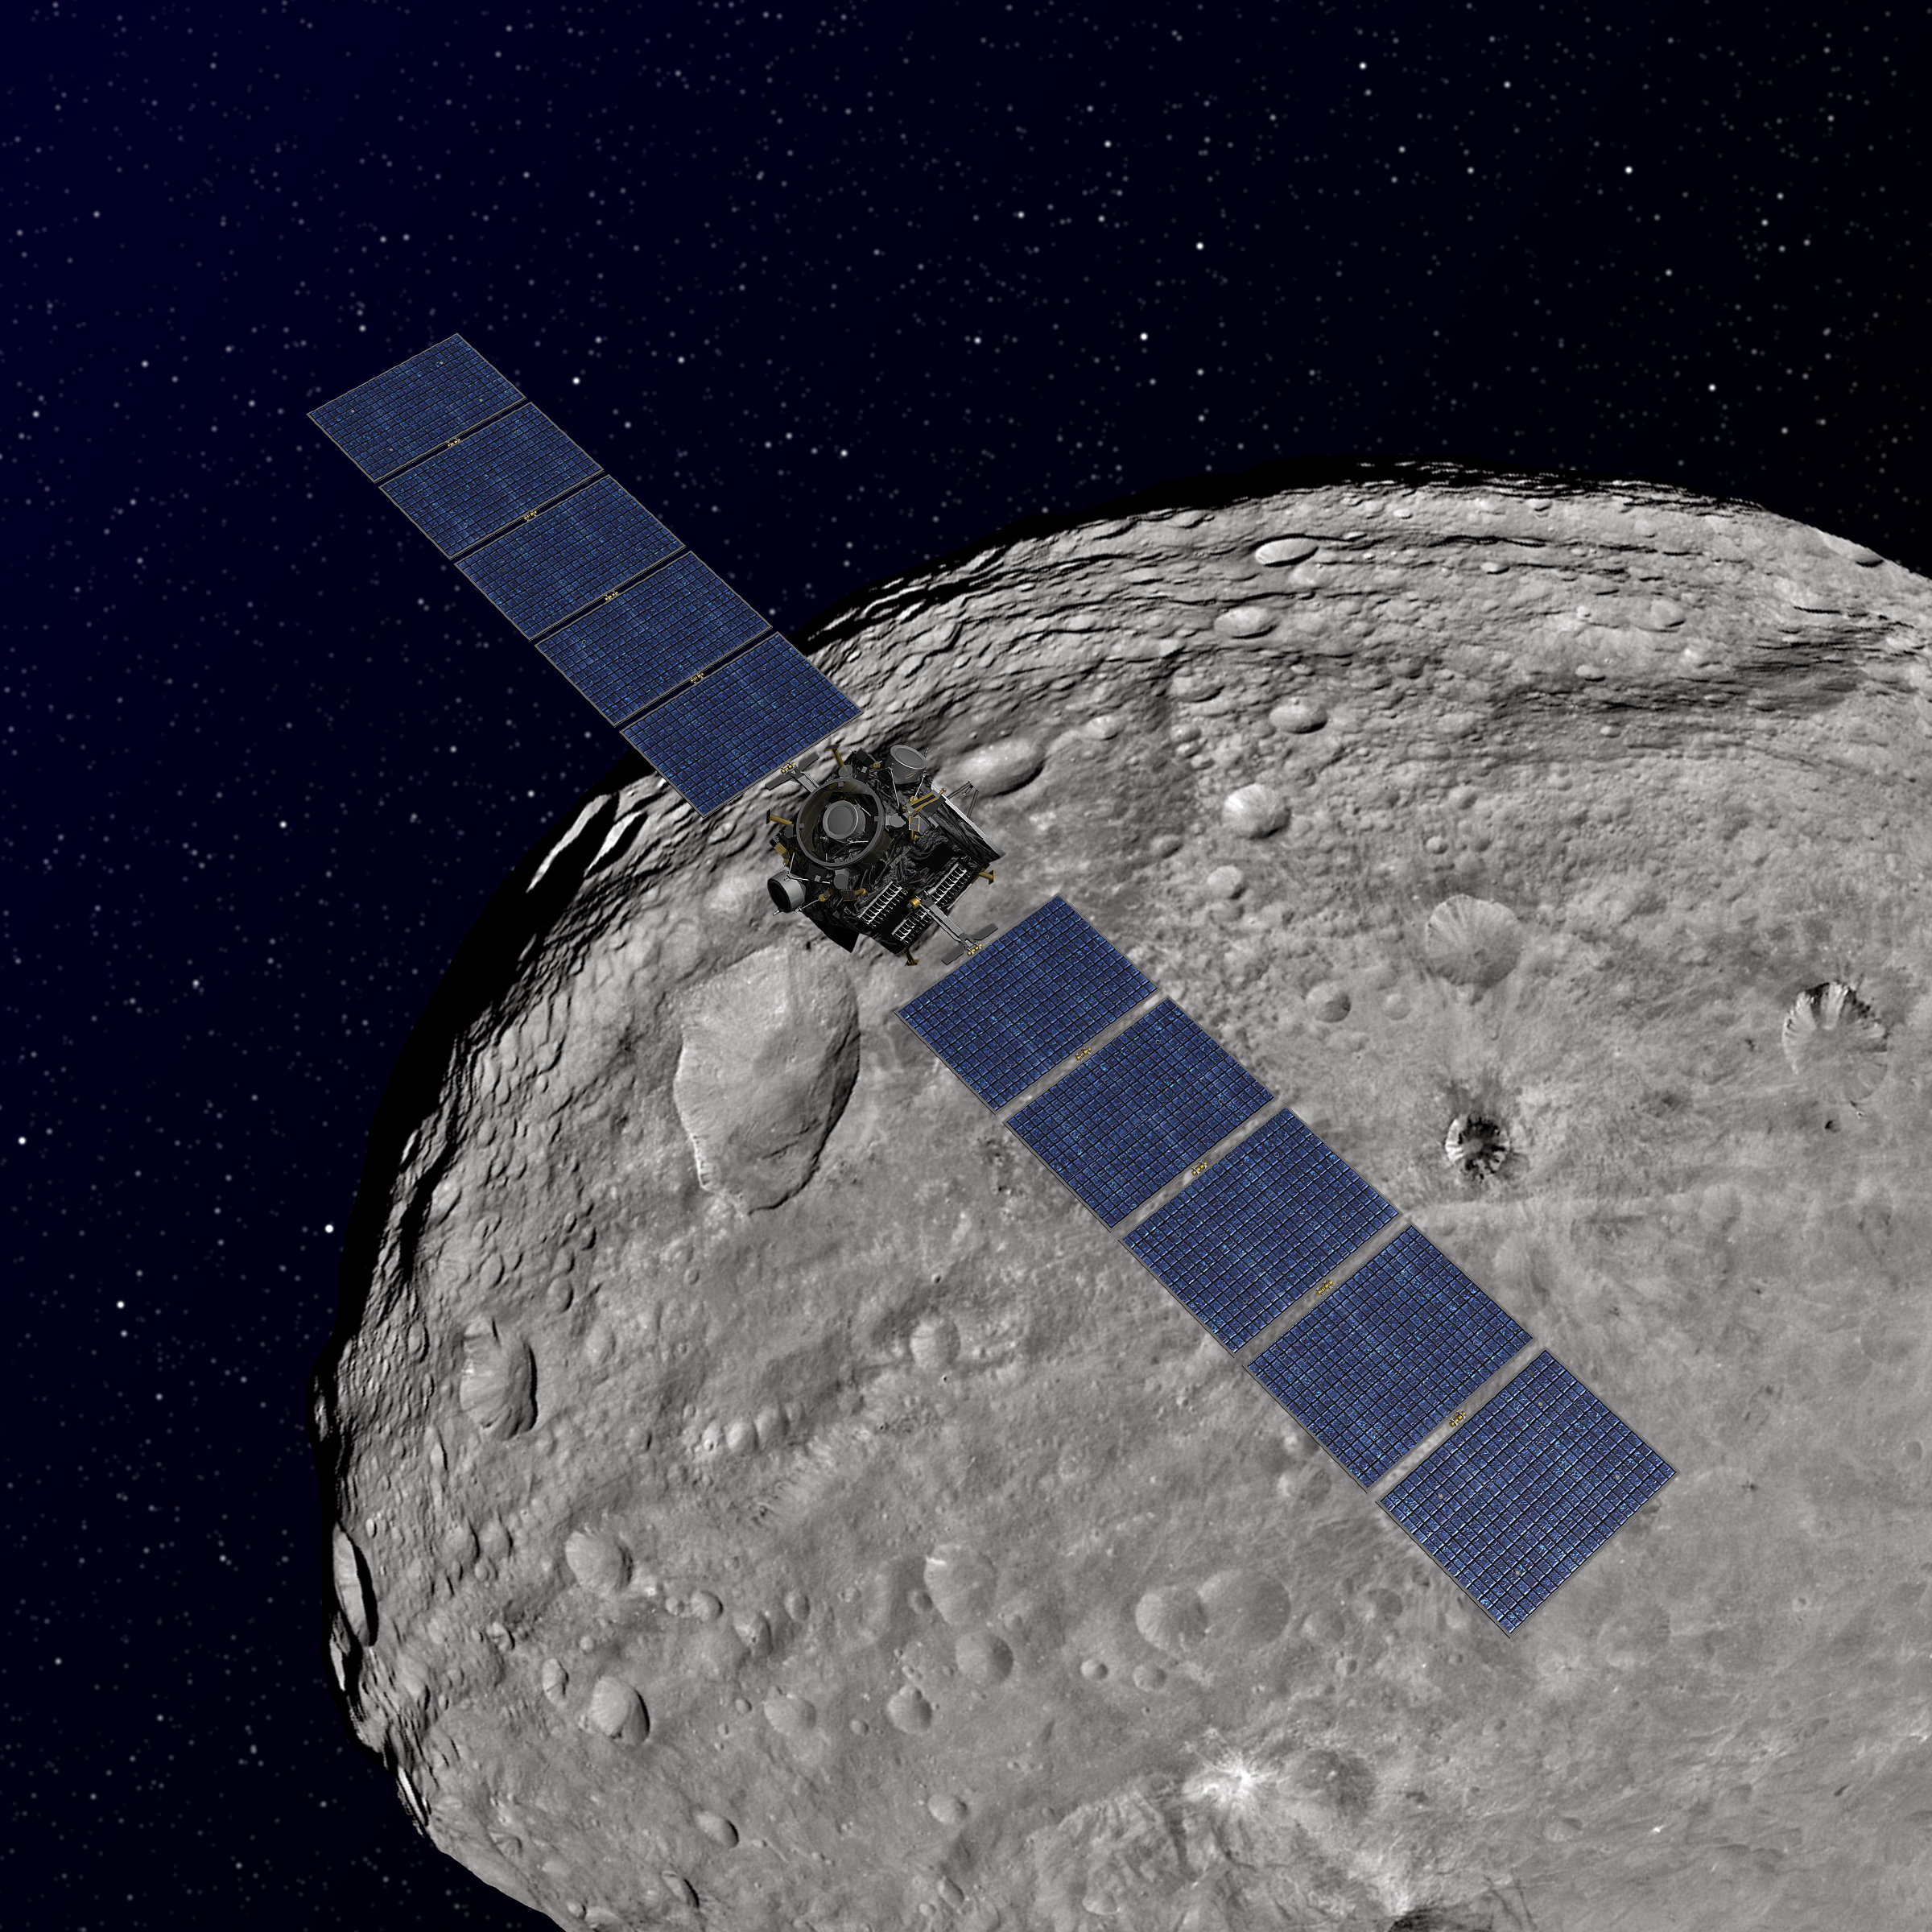

Dawn Orbiting Vesta (Artist’s Concept)

This artist’s concept shows NASA’s Dawn spacecraft orbiting the giant asteroid Vesta. The depiction of Vesta is based on images obtained by Dawn’s framing cameras.

Dawn’s mission to Vesta and Ceres is managed by JPL for NASA’s Science Mission Directorate in Washington. JPL is a division of the California Institute of Technology in Pasadena. Dawn is a project of the directorate’s Discovery Program, managed by NASA’s Marshall Space Flight Center in Huntsville, Ala. UCLA is responsible for overall Dawn mission science. Orbital Sciences Corp. in Dulles, Va., designed and built the spacecraft. The German Aerospace Center, the Max Planck Institute for Solar System Research, the Italian Space Agency and the Italian National Astrophysical Institute are international partners on the mission team.

Credit: NASA/JPL-Caltech